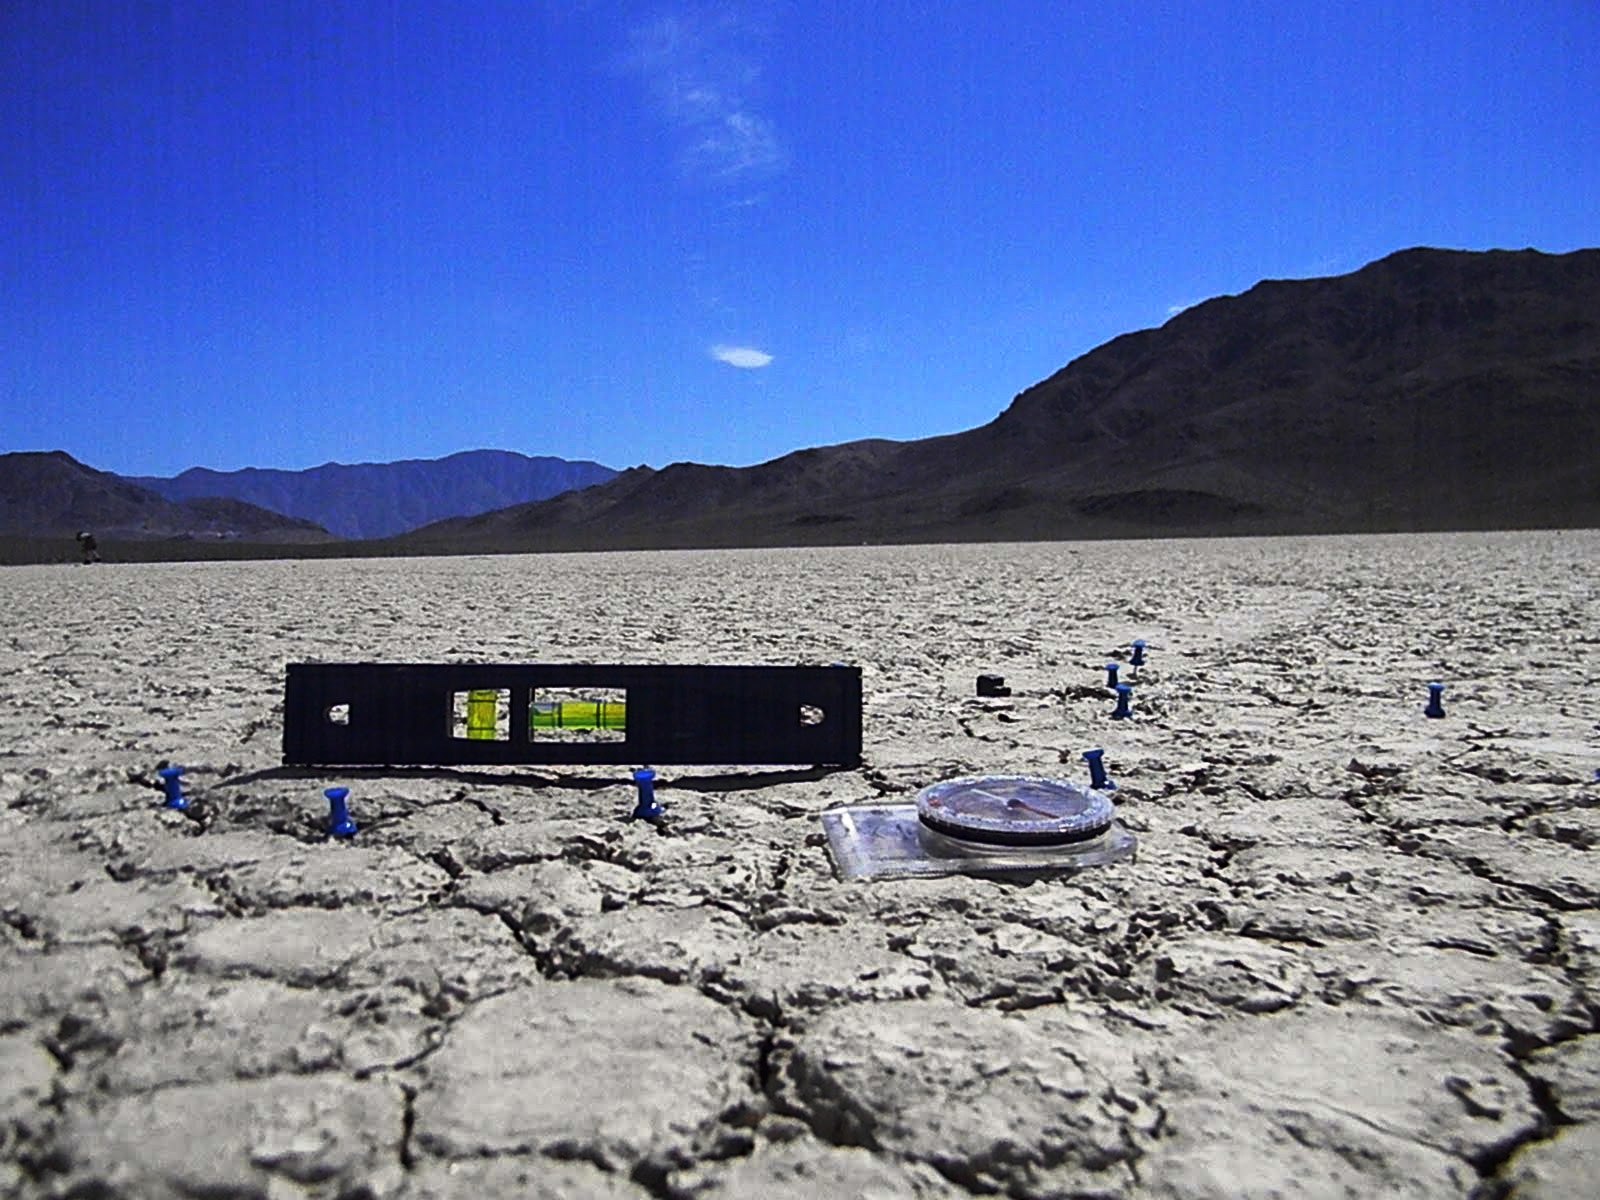

Mysterious Roving Rocks of Racetrack Playa

A small level is used to see if the trail is tilted upward or downward. In most cases where a rock has moved, the trail is tilted very slightly uphill, but the interns don't think this has a noticeable effect on the movement. The compass is included for scale.

Credit: NASA/GSFC/Leva McIntire/LPSA intern